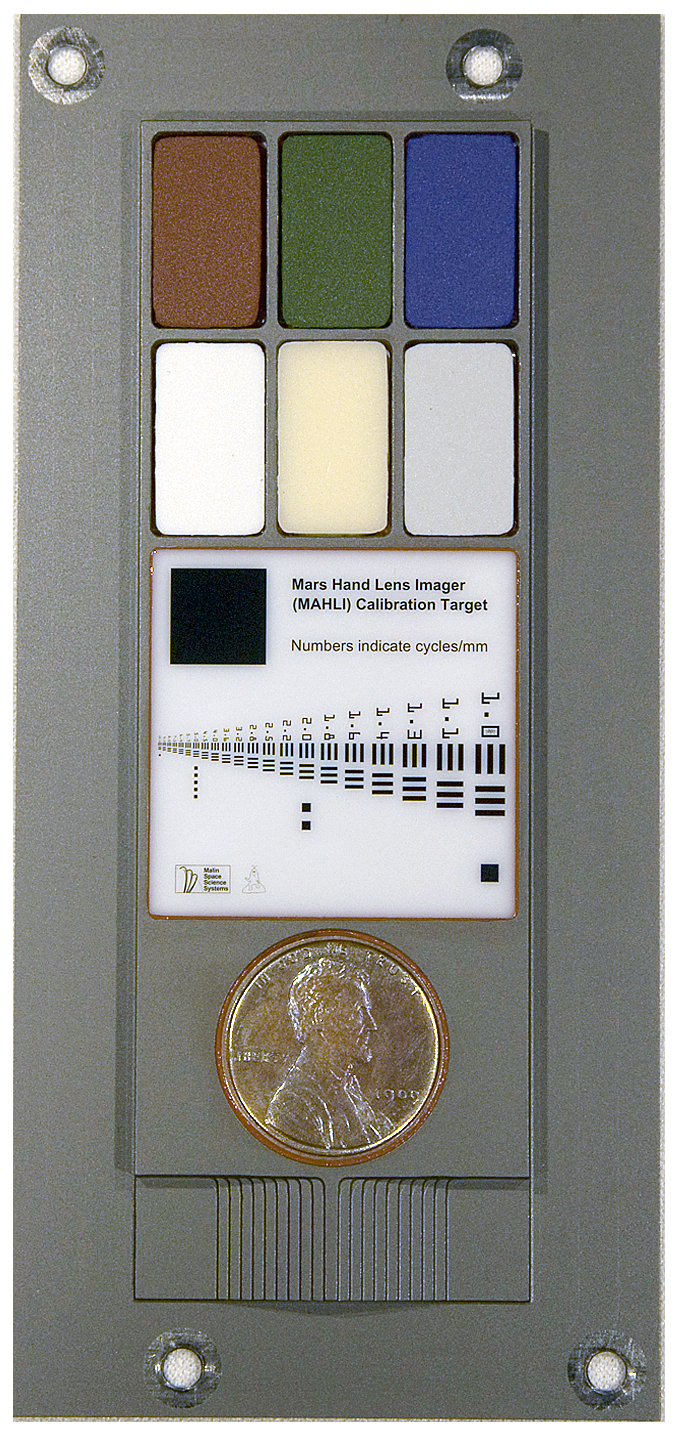

Full-Scale Image of MAHLI Calibration Target

This image provides a way to have a full-size printout of the calibration target for the Mars Hand Lens Imager (MAHLI) camera on NASA’s Mars rover Curiosity.

The MAHLI calibration target includes color chips, a metric standardized bar graphic, a penny, and a stair-step pattern for depth calibration. The MAHLI adjustable-focus, color camera is one of the tools on the turret at the end of Curiosity’s robotic arm. Its calibration target is attached to the rover at the arm’s shoulder joint.

This image is sized at 8.5 inches by 11 inches. Send it to a printer for paper of that size; ignore the protest that parts of the image are outside the printable area. Print it. Set a penny on the image of the calibration target’s penny. If your penny and the printed image are the same size, you did it correctly. This print shows you the actual size of the MAHLI calibration target.

Patches of pigmented silicone on the upper portion of the MAHLI target serve as aids for interpreting color and brightness in images. Five of them — red, green, blue, 40-percent gray and 60-percent gray — are spares from calibration targets for the Panoramic Camera on NASA’s Mars rovers Spirit and Opportunity. The sixth contains a fluorescent pigment that glows red when an ultraviolet light source on MAHLI shines on it.

The target’s bar graphic is adapted from a standardized U.S. Air Force chart for testing camera resolution. Numbers on it refer to how many of the black-white cycles fit into one millimeter. For example, in the largest set of bars, labeled 1.0, each black bar is one-half millimeter wide and each white space between bars is another one-half millimeter. One millimeter is about 0.04 inch. Applied Image Inc., Rochester, N.Y., made the portion of the MAHLI calibration target with this chart and other graphics on opal glass. One of the graphics, just above the left edge of the penny, is a tiny cartoon figure called “Joe the Martian.”

The penny is from 1909, the first year Lincoln pennies were minted and the centennial of Abraham Lincoln’s birth. Including it on the calibration target is a nod to geologists’ tradition of placing a coin as a size reference in close-up photographs of rocks. It gives the public a familiar object for perceiving size easily.

MAHLI can provide three-dimensional information by taking a series of images at different focal ranges or by moving the camera between two images to yield stereo-pair images. The stair-step pattern at the bottom of the target, plus the penny, help with three-dimensional calibration using known surface shapes.

NASA’s Mars Science Laboratory mission launched on Nov. 26, 2011, and will deliver the rover Curiosity to Gale Crater on Mars in August 2012. With MAHLI and nine other science instruments, Curiosity will investigate whether the area has ever offered environmental conditions favorable for microbial life.

Malin Space Science Systems, San Diego, supplied MAHLI and three other cameras for the mission. NASA’s Jet Propulsion Laboratory, a division of the California Institute of Technology, in Pasadena, manages the Mars Science Laboratory mission for the NASA Science Mission Directorate, Washington, and built Curiosity.

Credit: NASA/JPL-Caltech/Malin Space Science Systems